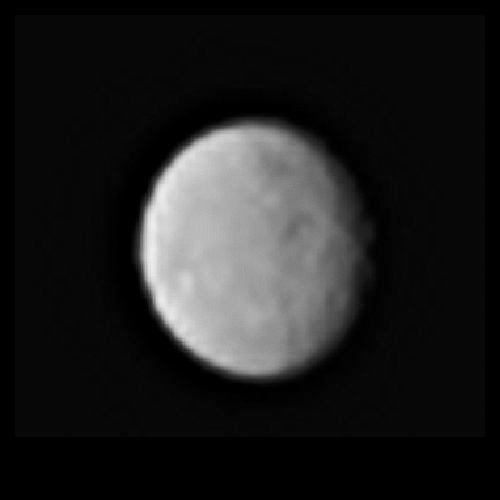

Ceres From Dawn, Processed

This processed image, taken Jan. 13, 2015, shows the dwarf planet Ceres as seen from the Dawn spacecraft. The image hints at craters on the surface of Ceres. The spacecraft is scheduled to arrive at Ceres on March 6, 2015. Dawn’s framing camera took this image at 238,000 miles (383,000 kilometers) from Ceres.

The Dawn mission to Vesta and Ceres is managed by NASA’s Jet Propulsion Laboratory, a division of the California Institute of Technology in Pasadena, for NASA’s Science Mission Directorate, Washington D.C. UCLA is responsible for overall Dawn mission science. The Dawn framing cameras were developed and built under the leadership of the Max Planck Institute for Solar System Research, Gottingen, Germany, with significant contributions by German Aerospace Center (DLR), Institute of Planetary Research, Berlin, and in coordination with the Institute of Computer and Communication Network Engineering, Braunschweig. The Framing Camera project is funded by the Max Planck Society, DLR, and NASA/JPL. The Italian Space Agency and the Italian National Astrophysical Institute are international partners on the mission team.

Credit: NASA/JPL-Caltech/UCLA/MPS/DLR/IDA